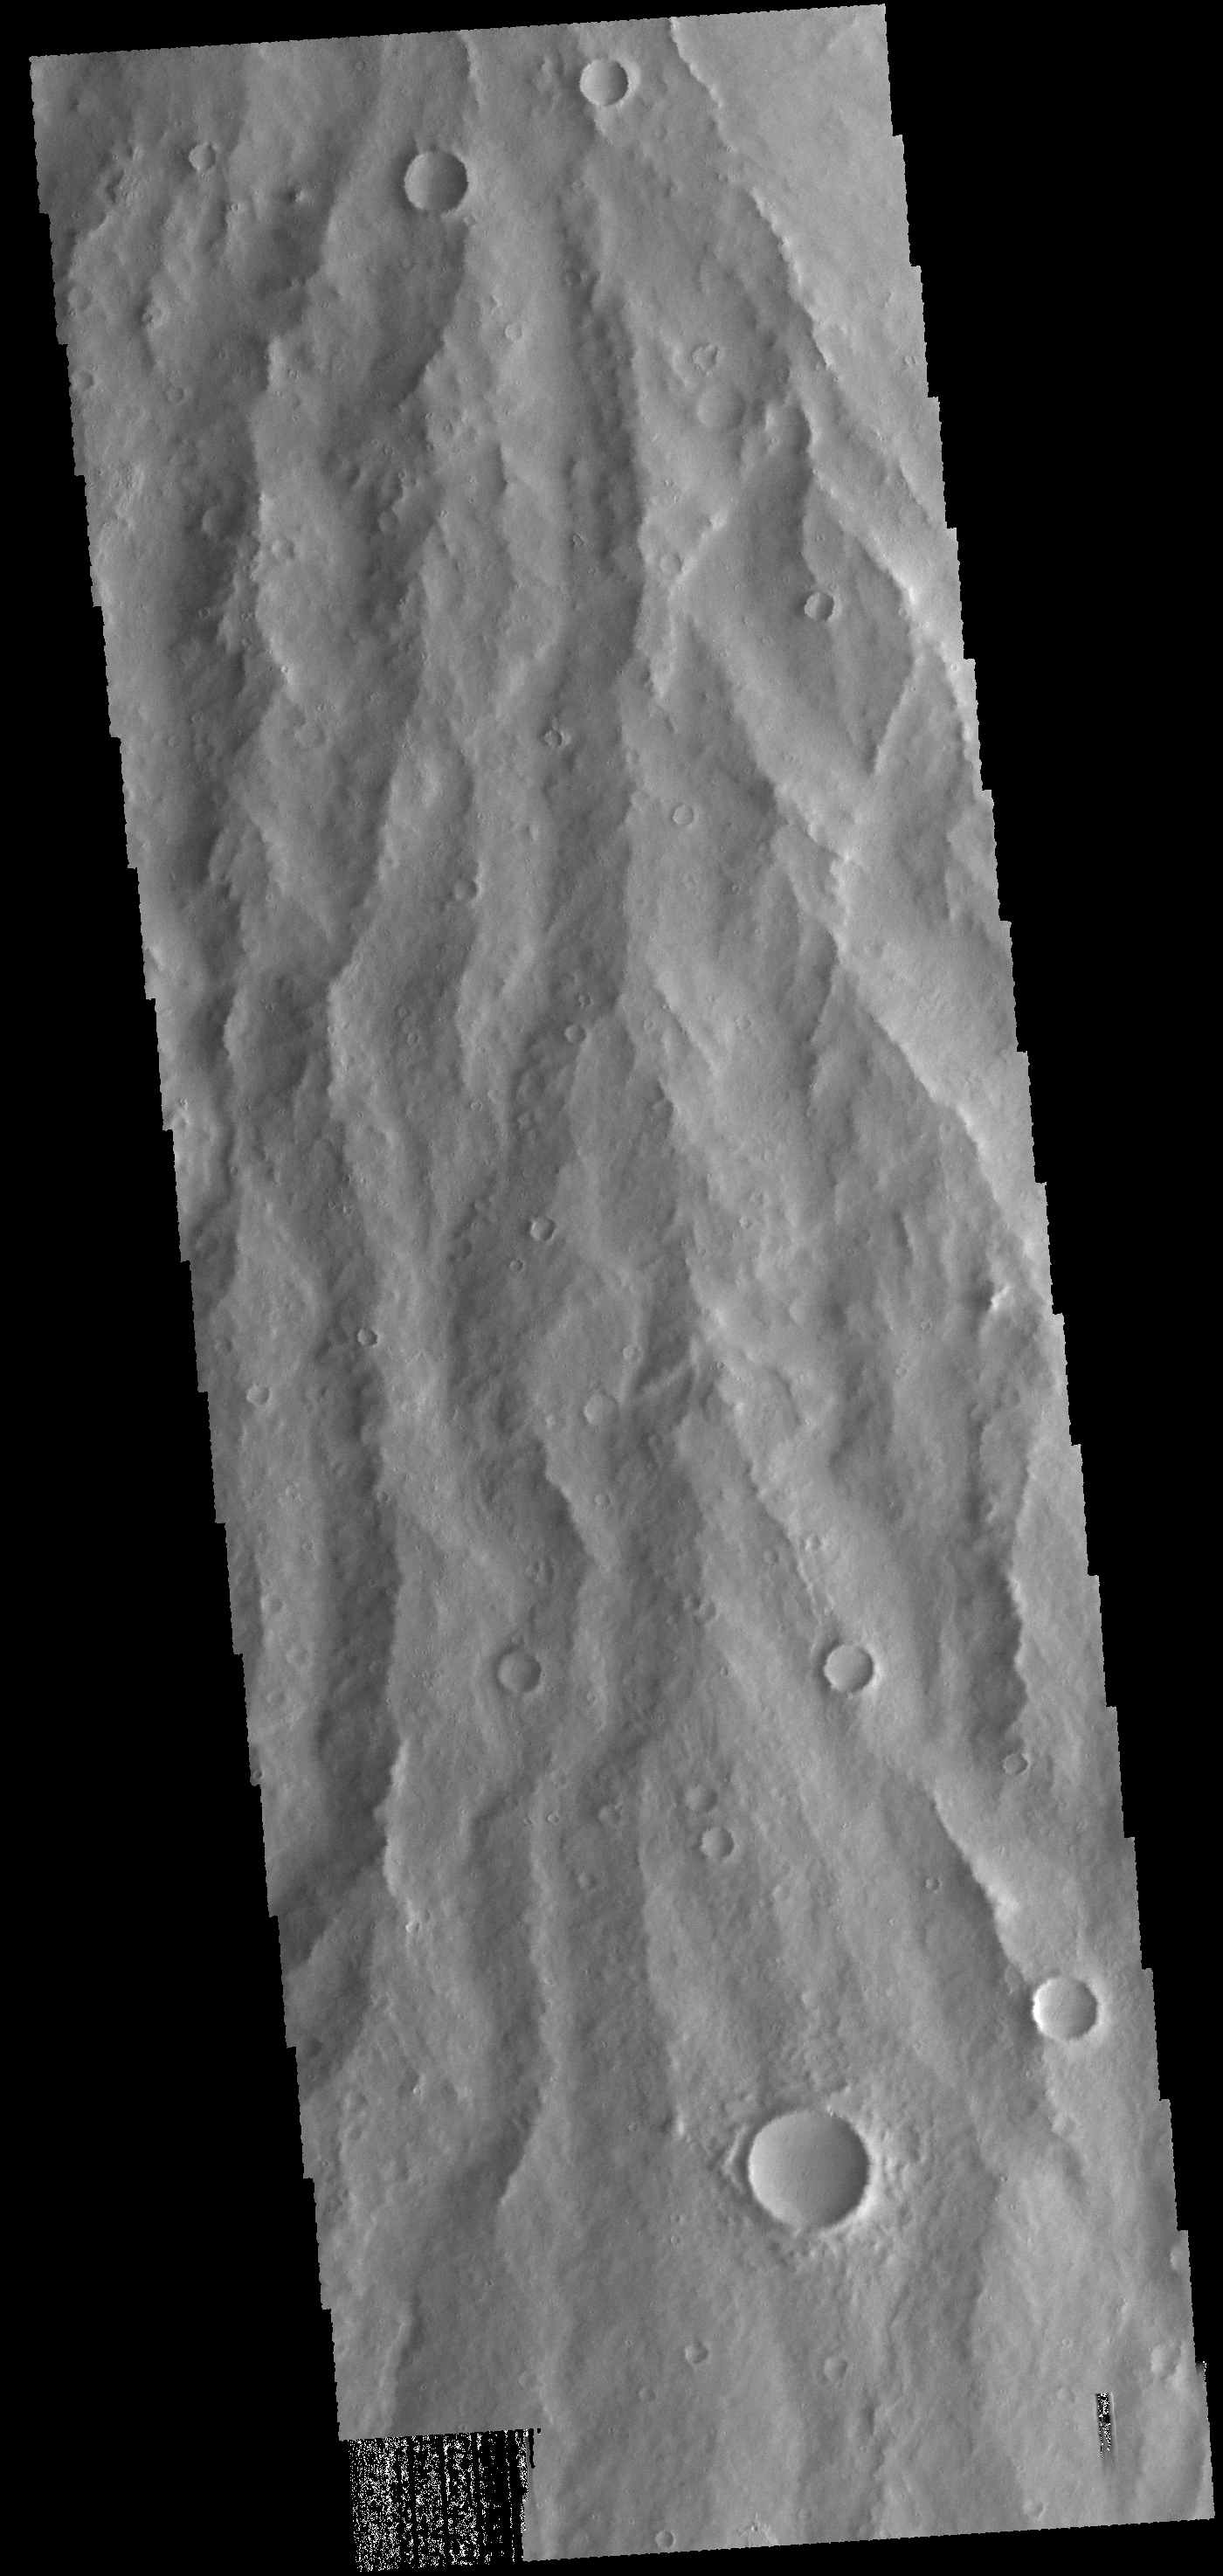

Apollinaris Mons

Today’s VIS image shows the southern flank, where the volcanic material has been eroded into a ridge and channel surface.

Credit: NASA/JPL-Caltech/ASU